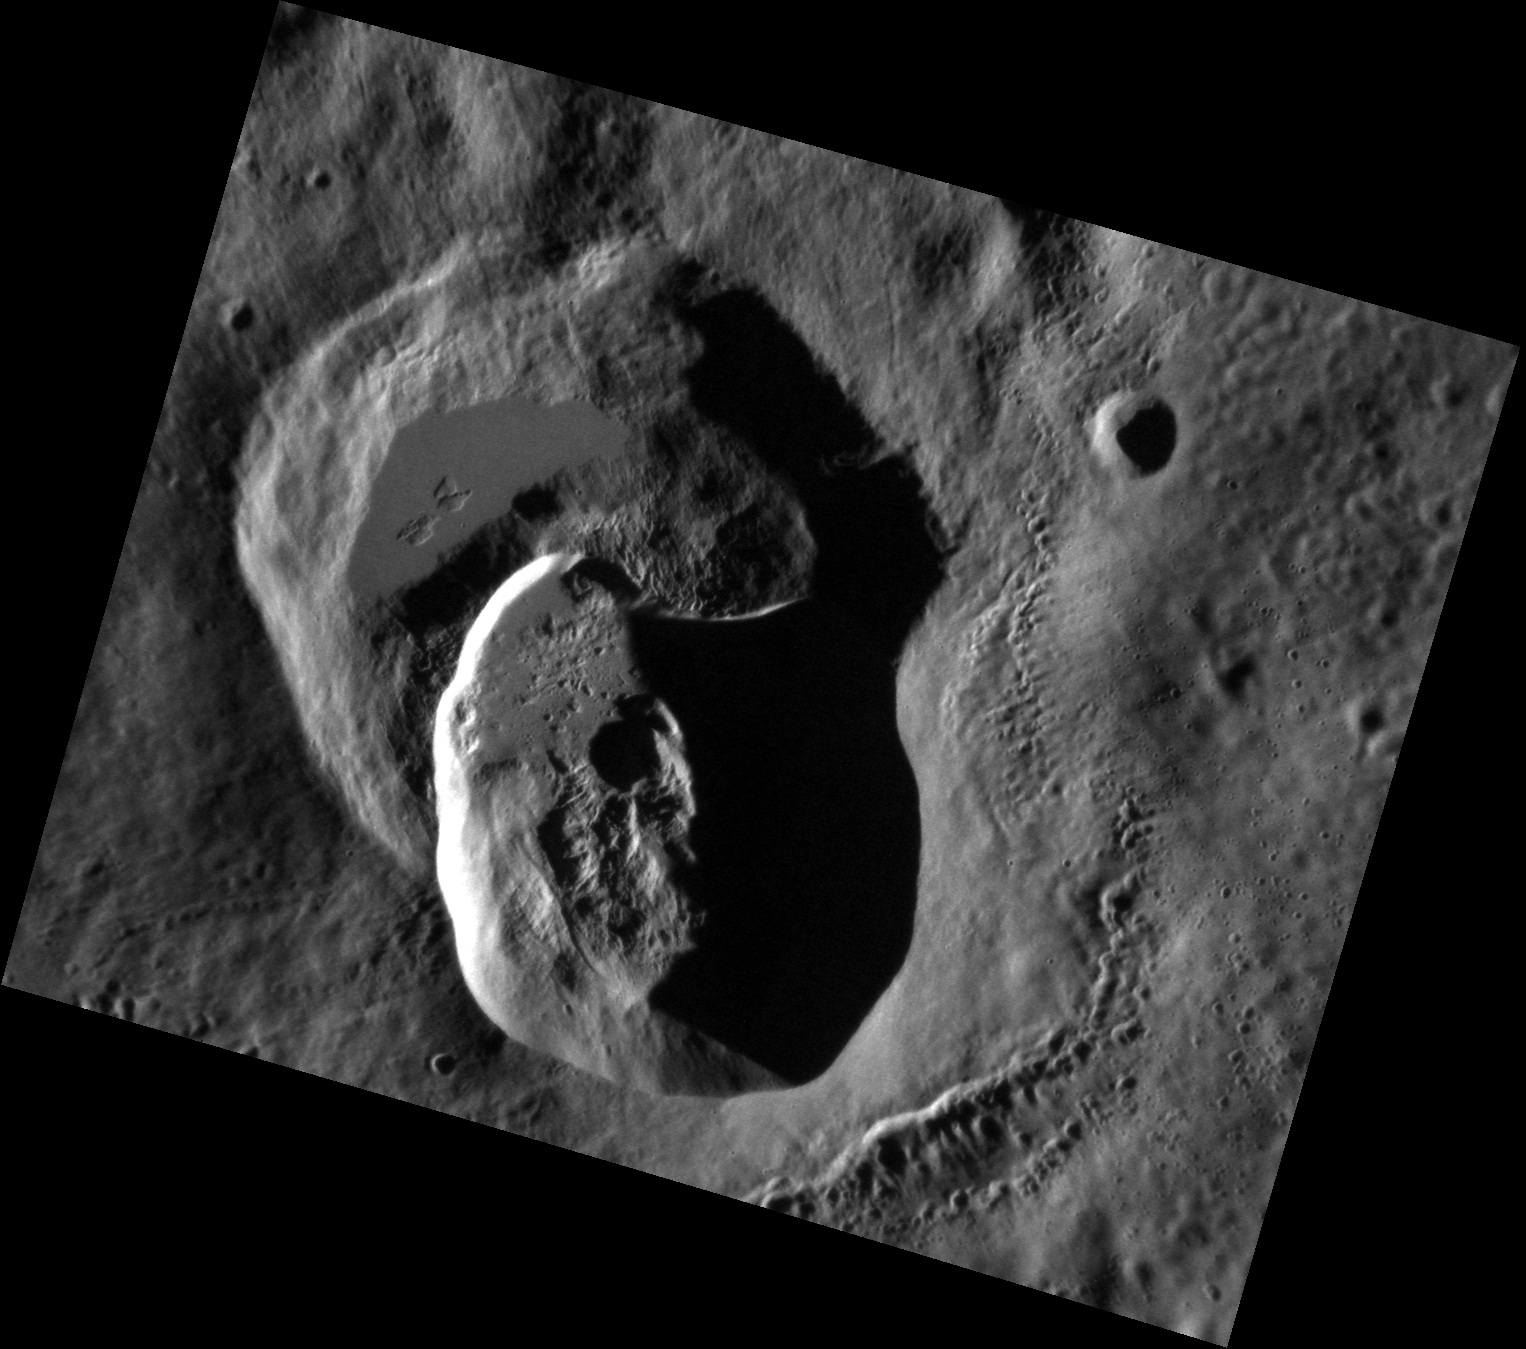

Ms. Pacman Arrives on Mercury

This high-resolution NAC image gives us another glimpse at Ailey, one of the 23 Mercury craters named in April 2012. The area surrounding these craters, the continuous ejecta blanket, is very smooth. A continuous ejecta blanket is the area immediately surrounding an impact that is entirely covered by debris from the collision. In Ailey’s case, the ejecta blanket appears smooth because any roughness in the previously existing terrain was filled in by the pulverized falling debris. This scene includes a crater that was partially buried by Ailey’s impact, making it faintly resemble Ms. Pacman.

This image was acquired as a high-resolution targeted observation. Targeted observations are images of a small area on Mercury’s surface at resolutions much higher than the 200-meter/pixel morphology base map. It is not possible to cover all of Mercury’s surface at this high resolution, but typically several areas of high scientific interest are imaged in this mode each week.

Date acquired: May 06, 2011
Image Mission Elapsed Time (MET): 213154766
Image ID: 218729
Instrument: Narrow Angle Camera (NAC) of the Mercury Dual Imaging System (MDIS)
Center Latitude: 45.74°
Center Longitude: 178.0° E
Resolution: 40 meters/pixel
Scale: Ailey, the smaller crater that has partially buried the larger crater, has a diameter of approximately 21 km (13 miles).
Incidence Angle: 75.3°
Emission Angle: 36.8°
Phase Angle: 112.1°

The MESSENGER spacecraft is the first ever to orbit the planet Mercury, and the spacecraft’s seven scientific instruments and radio science investigation are unraveling the history and evolution of the Solar System’s innermost planet. Visit the Why Mercury? section of this website to learn more about the key science questions that the MESSENGER mission is addressing. During the one-year primary mission, MDIS acquired 88,746 images and extensive other data sets. MESSENGER is now in a year-long extended mission, during which plans call for the acquisition of more than 80,000 additional images to support MESSENGER’s science goals.

These images are from MESSENGER, a NASA Discovery mission to conduct the first orbital study of the innermost planet, Mercury. For information regarding the use of images, see the MESSENGER image use policy.

Credit: NASA/Johns Hopkins University Applied Physics Laboratory/Carnegie Institution of Washington